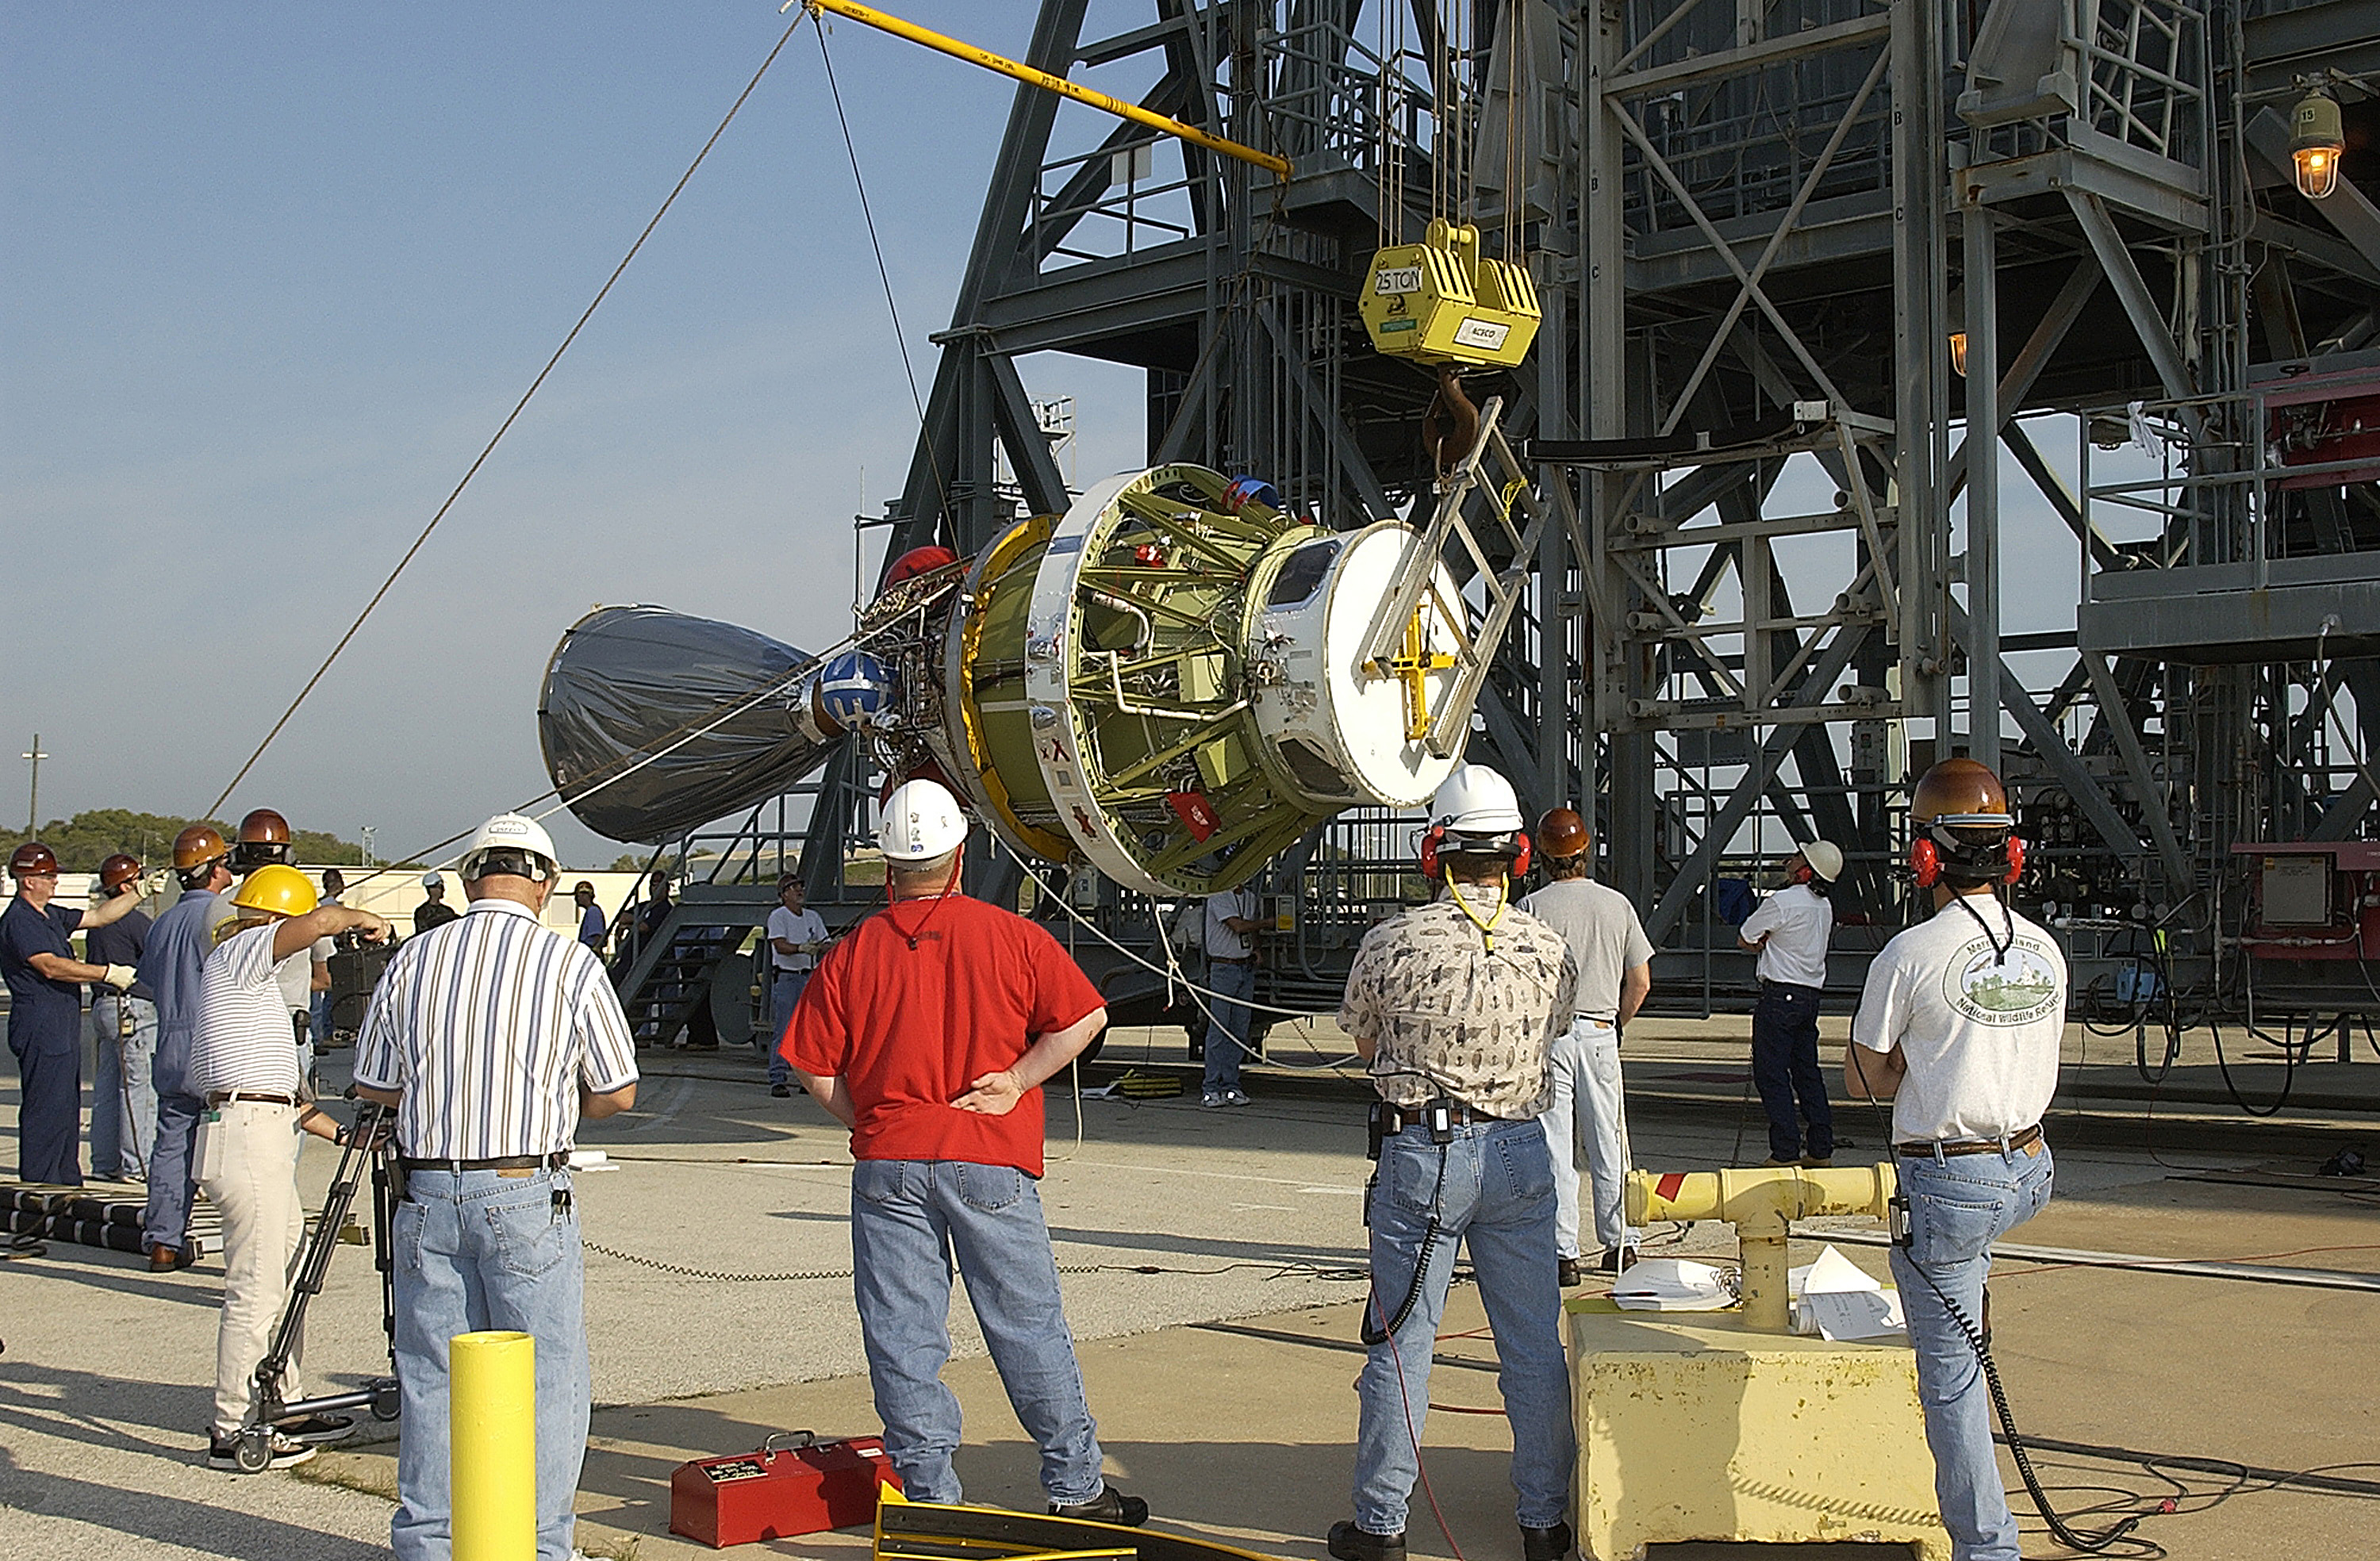

Second Stage

The second stage of a Delta II rocket intended for Spitzer, but ultimately used for a Mars mission due to a scheduling change.

Credit: NASA/KSC